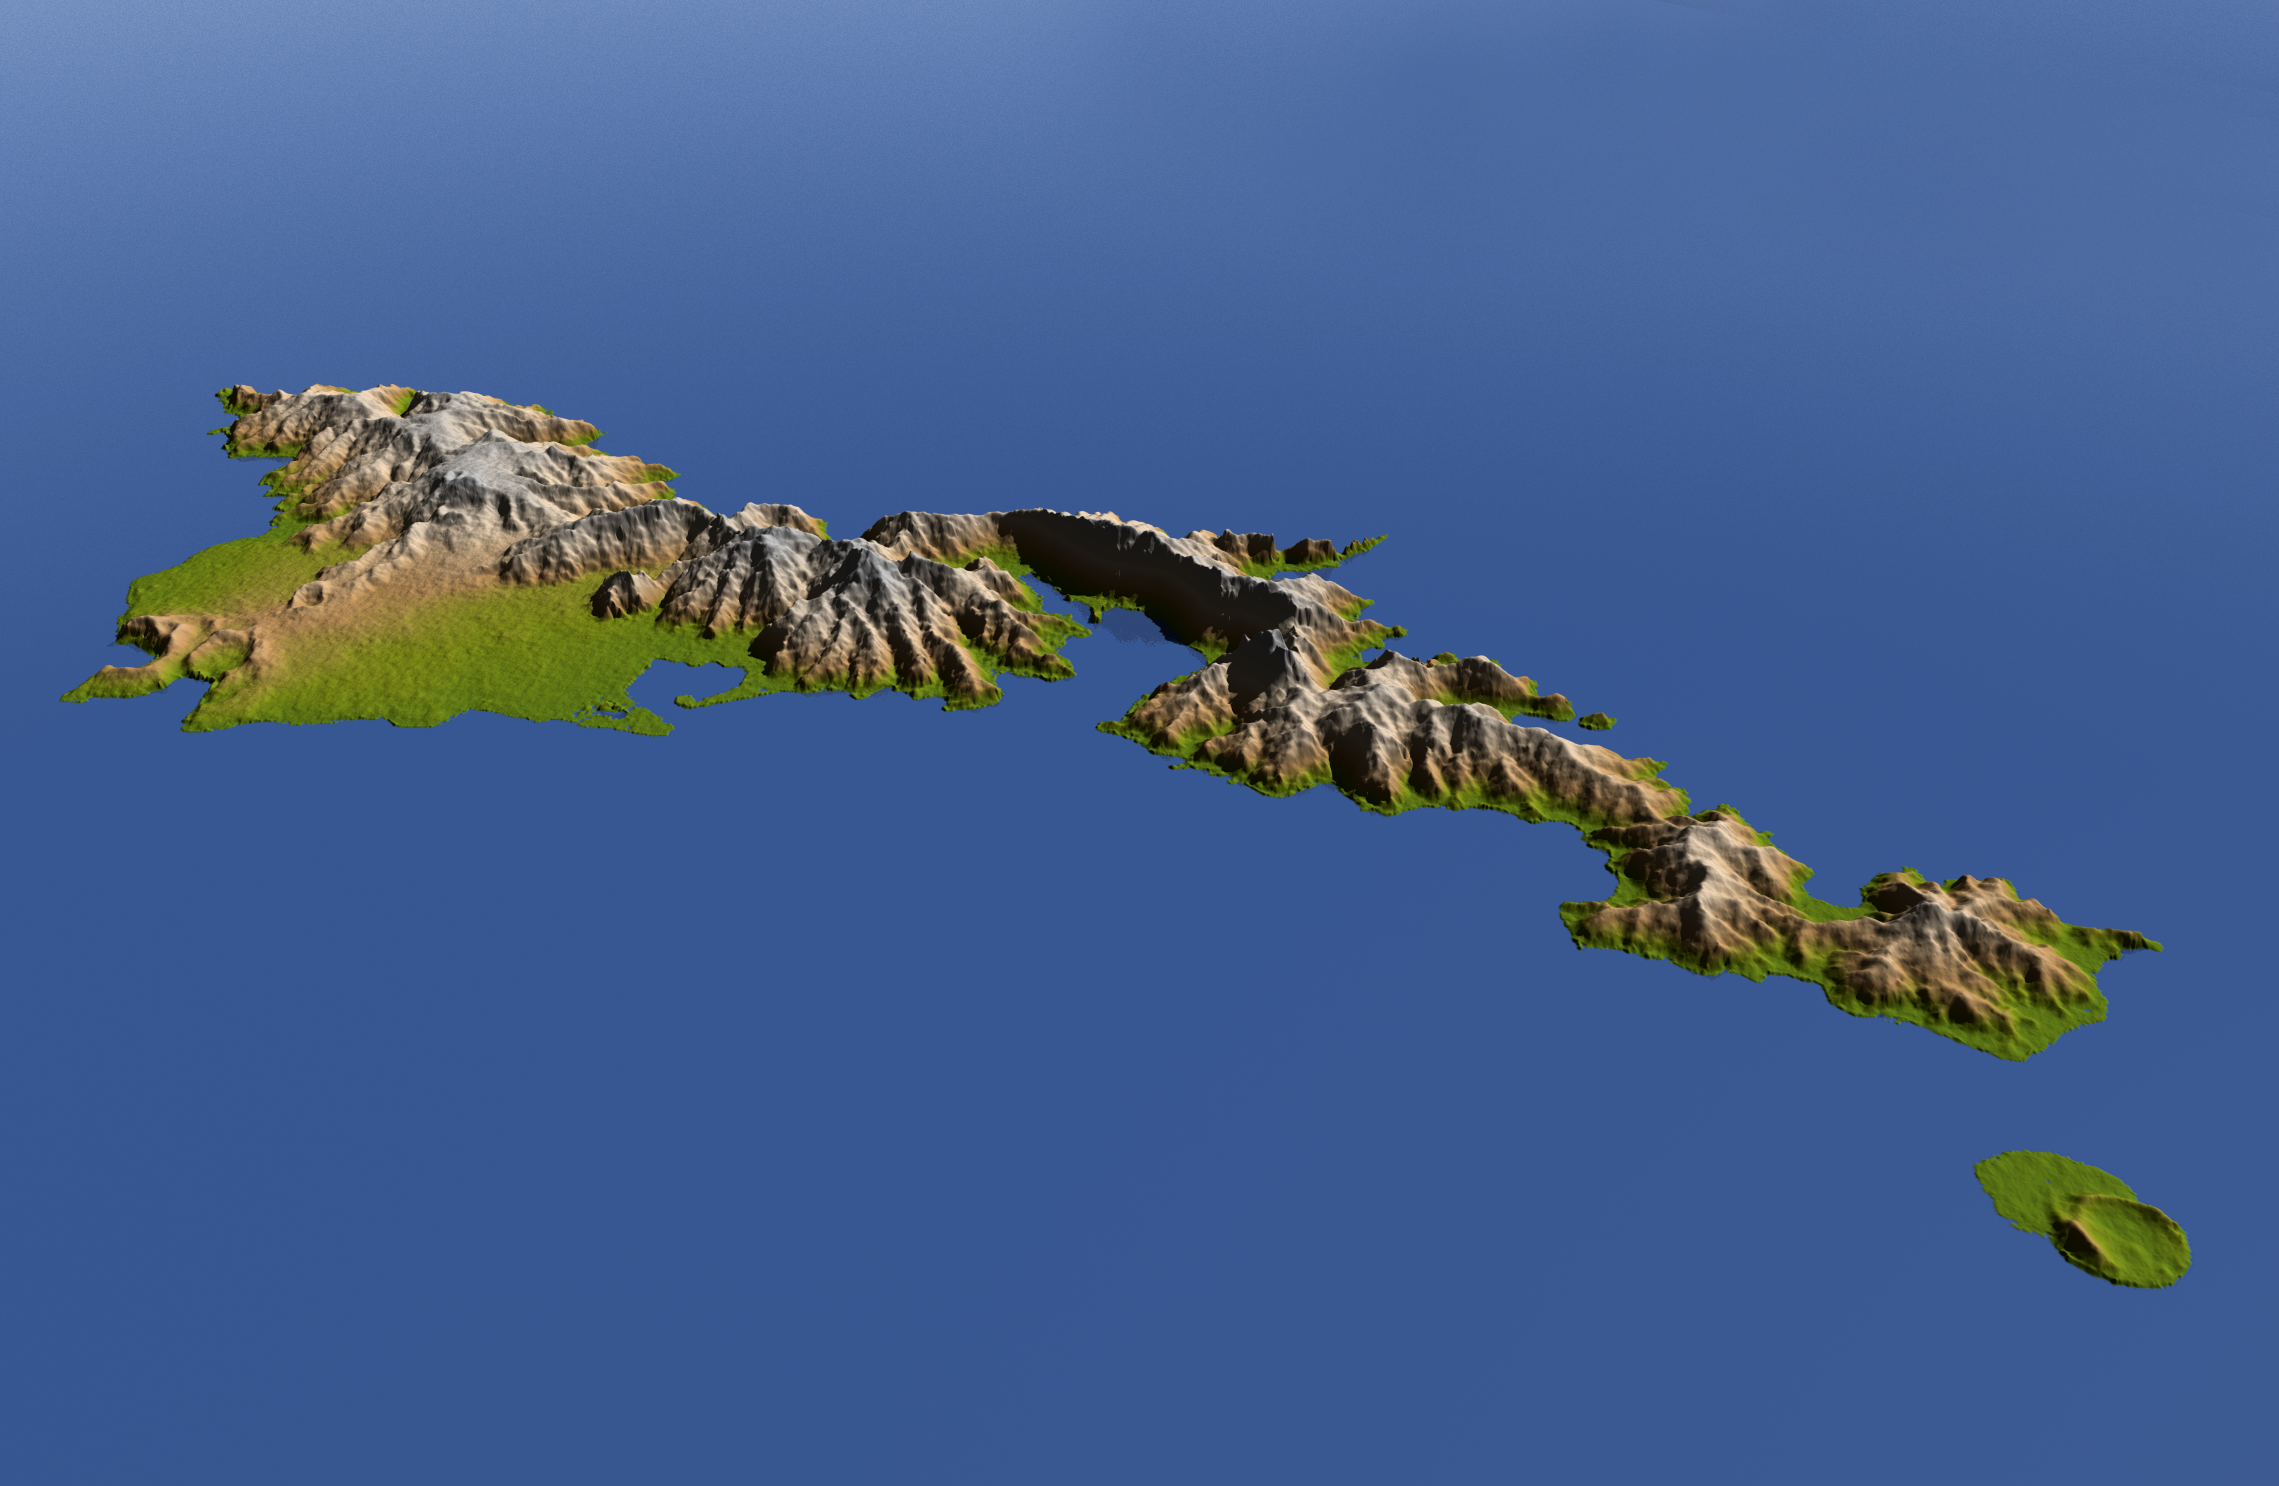

American Samoa, Shaded Relief and Colored Height

The topography of Tutuila, largest of the islands of American Samoa, is well shown in this color-coded perspective view generated with digital elevation data from the Shuttle Radar Topography Mission (SRTM.)

The total area of Tutuila is about 141.8 square kilometers (54.8 square miles), slightly larger than San Francisco. The large bay near the center in this view is Pago Pago Harbor, actually a submerged volcanic crater whose south wall collapsed millions of years ago. Adjacent to the harbor is Pago Pago, the capital of American Samoa, and to the left (west) of the harbor in this view is Matafao Peak, Tutuila’s highest point at 653 meters (2,142 feet).

On September 29, 2009, a tsunami generated by a major undersea earthquake located about 200 kilometers (120 miles) southwest of Tutuila inundated the more heavily populated southern coast of the island with an ocean surge more than 3 meters (10 feet) deep, causing scores of casualties. Digital topographic data such as those produced by SRTM aid researchers and planners in predicting which coastal regions are at the most risk from such waves, as well as from the more common storm surges caused by tropical storms and even sea level rise.

Two visualization methods were combined to produce the image: shading and color coding of topographic height. The shaded image was derived by computing topographic slope in the northeast-southwest direction, so that northeast slopes appear bright and southwest slopes appear dark. Color coding is directly related to topographic height, with green at the lower elevations, rising through yellow and tan, to white at the highest elevations. The image was then projected using the elevation data to produce this perspective view, with the topography exaggerated by a factor of two.

Elevation data used in this image were acquired by the Shuttle Radar Topography Mission aboard the Space Shuttle Endeavour, launched on Feb. 11, 2000. SRTM used the same radar instrument that comprised the Spaceborne Imaging Radar-C/X-Band Synthetic Aperture Radar (SIR-C/X-SAR) that flew twice on the Space Shuttle Endeavour in 1994. SRTM was designed to collect 3-D measurements of Earth’s surface. To collect the 3-D data, engineers added a 60-meter (approximately 200-foot) mast, installed additional C-band and X-band antennas and improved tracking and navigation devices. The mission is a cooperative project between NASA, the National Geospatial-Intelligence Agency (NGA) of the U.S. Department of Defense and the German and Italian space agencies. It is managed by NASA’s Jet Propulsion Laboratory, Pasadena, Calif., for NASA’s Science Mission Directorate, Washington, D.C.

Location: 14.3 degrees South latitude, 170.7 degrees West longitude
Orientation: Northwest perspective view
Size: approximately 30 by 30 kilometers (20 by 20 miles)SRTM Data Acquired: February 2000

Credit: NASA/JPL/NGA